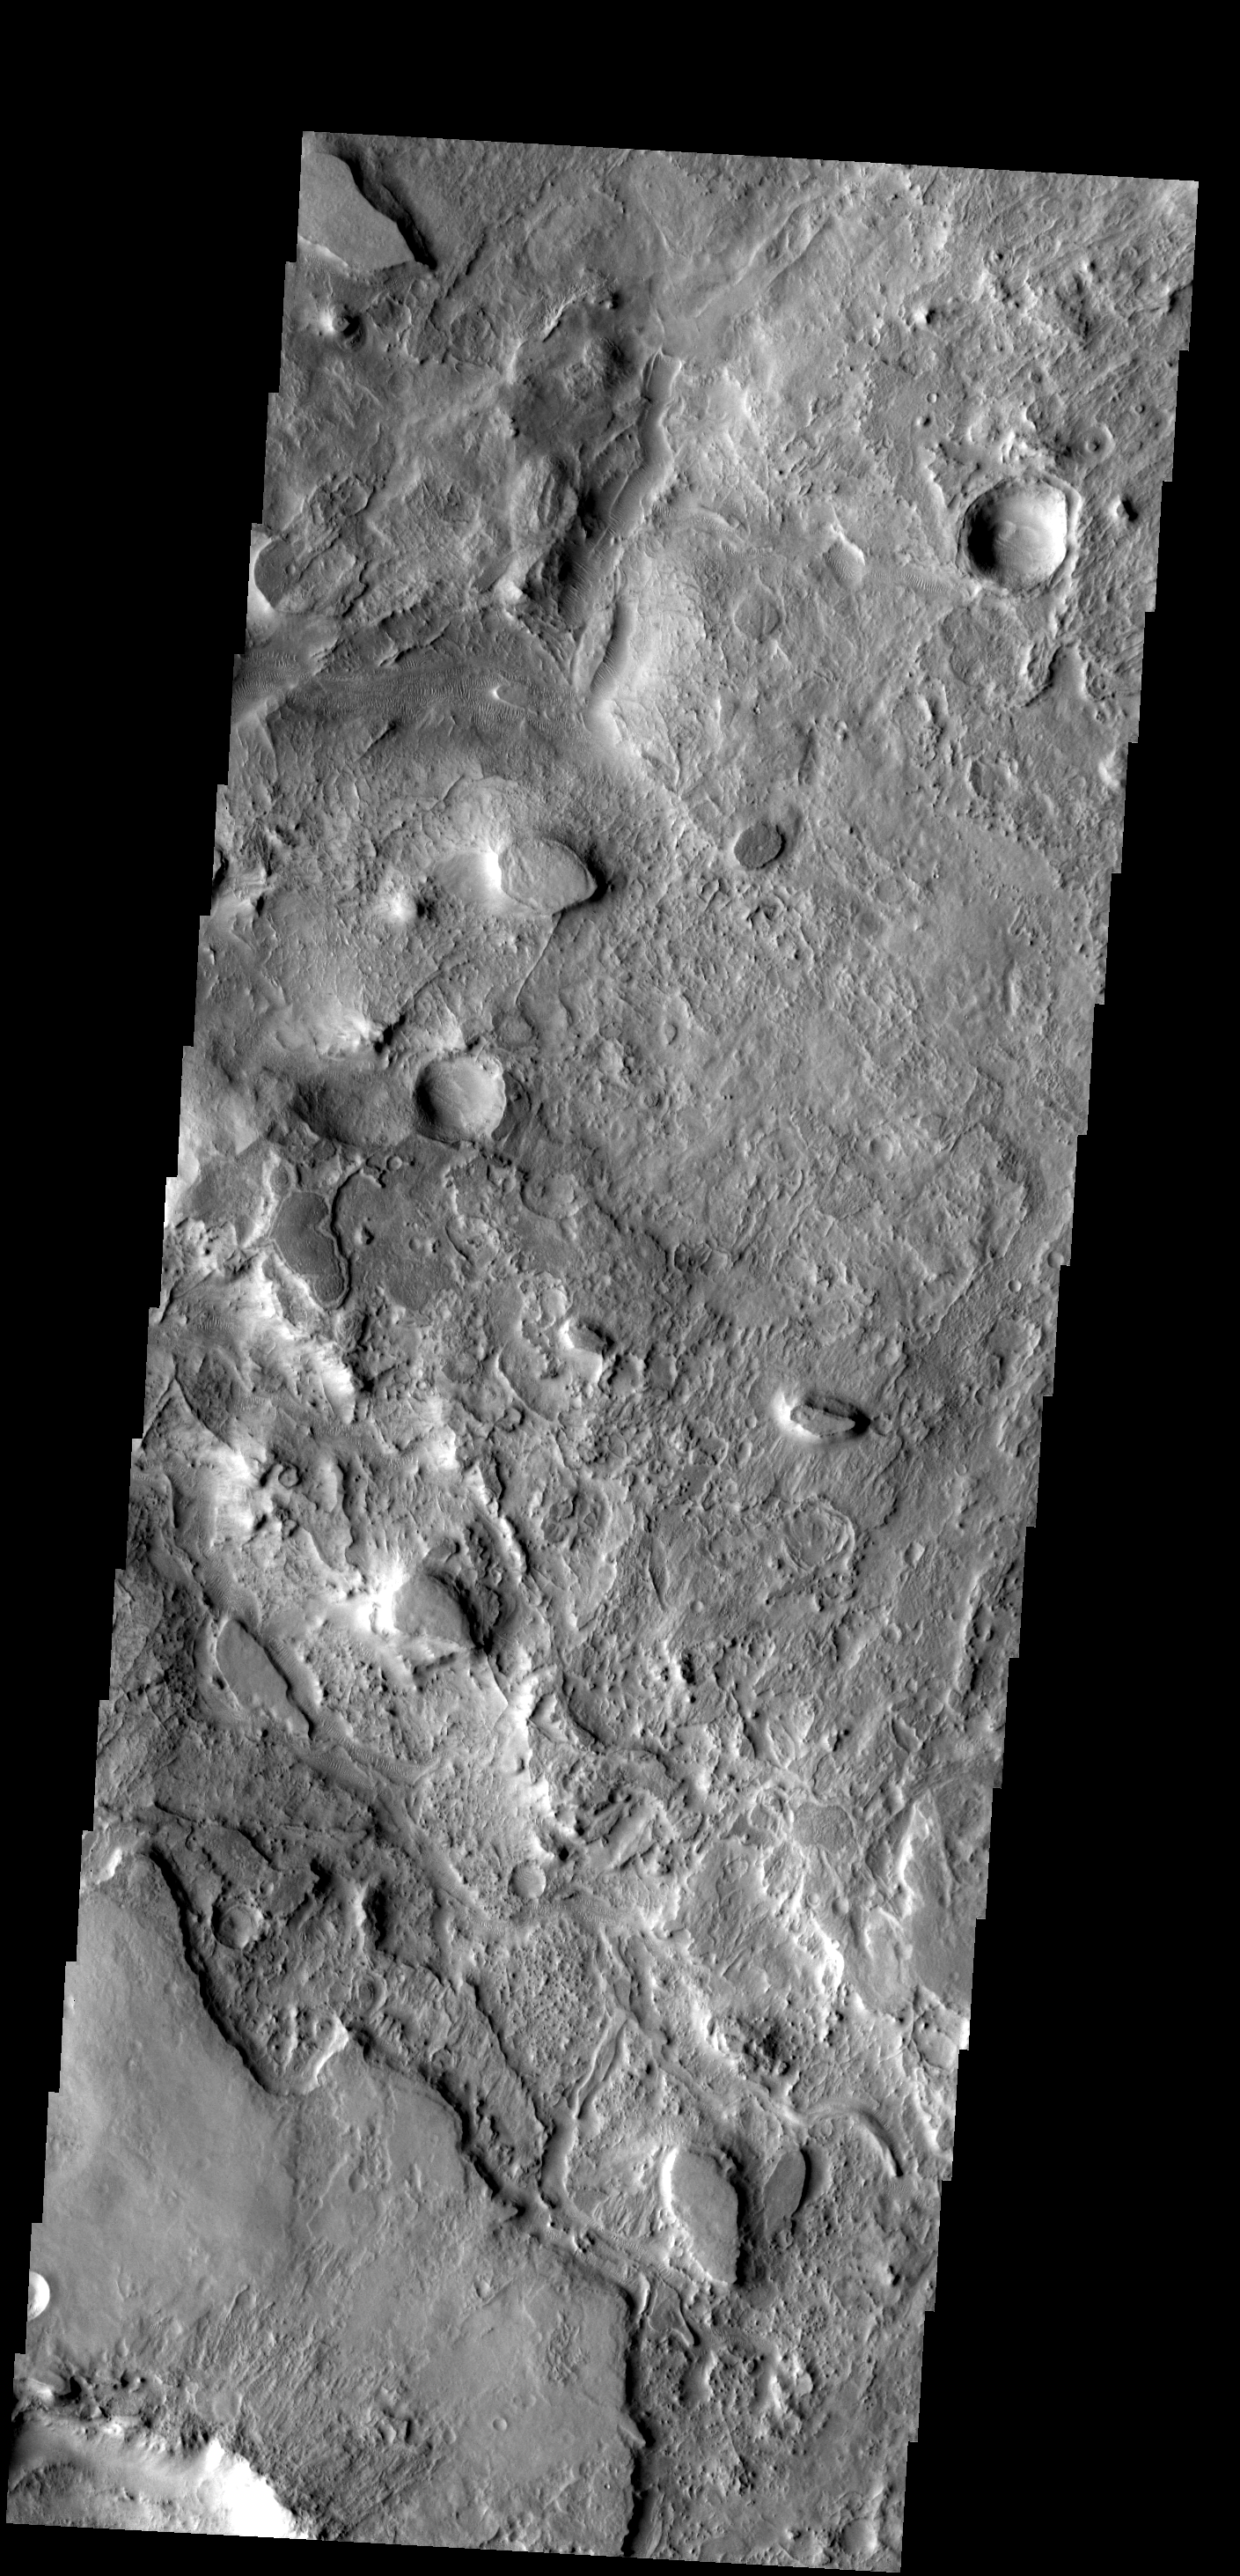

Different Textures

From smooth topped mesas to rugged lowlands, this region of Mars near Huo Hsing Vallis presents several different surface textures.

Image information: VIS instrument. Latitude 29.6N, Longitude 67.2E. 19 meter/pixel resolution.

Please see the THEMIS Data Citation Note for details on crediting THEMIS images.

Note: this THEMIS visual image has not been radiometrically nor geometrically calibrated for this preliminary release. An empirical correction has been performed to remove instrumental effects. A linear shift has been applied in the cross-track and down-track direction to approximate spacecraft and planetary motion. Fully calibrated and geometrically projected images will be released through the Planetary Data System in accordance with Project policies at a later time.

NASA’s Jet Propulsion Laboratory manages the 2001 Mars Odyssey mission for NASA’s Office of Space Science, Washington, D.C. The Thermal Emission Imaging System (THEMIS) was developed by Arizona State University, Tempe, in collaboration with Raytheon Santa Barbara Remote Sensing. The THEMIS investigation is led by Dr. Philip Christensen at Arizona State University. Lockheed Martin Astronautics, Denver, is the prime contractor for the Odyssey project, and developed and built the orbiter. Mission operations are conducted jointly from Lockheed Martin and from JPL, a division of the California Institute of Technology in Pasadena.

Credit: NASA/JPL/ASU